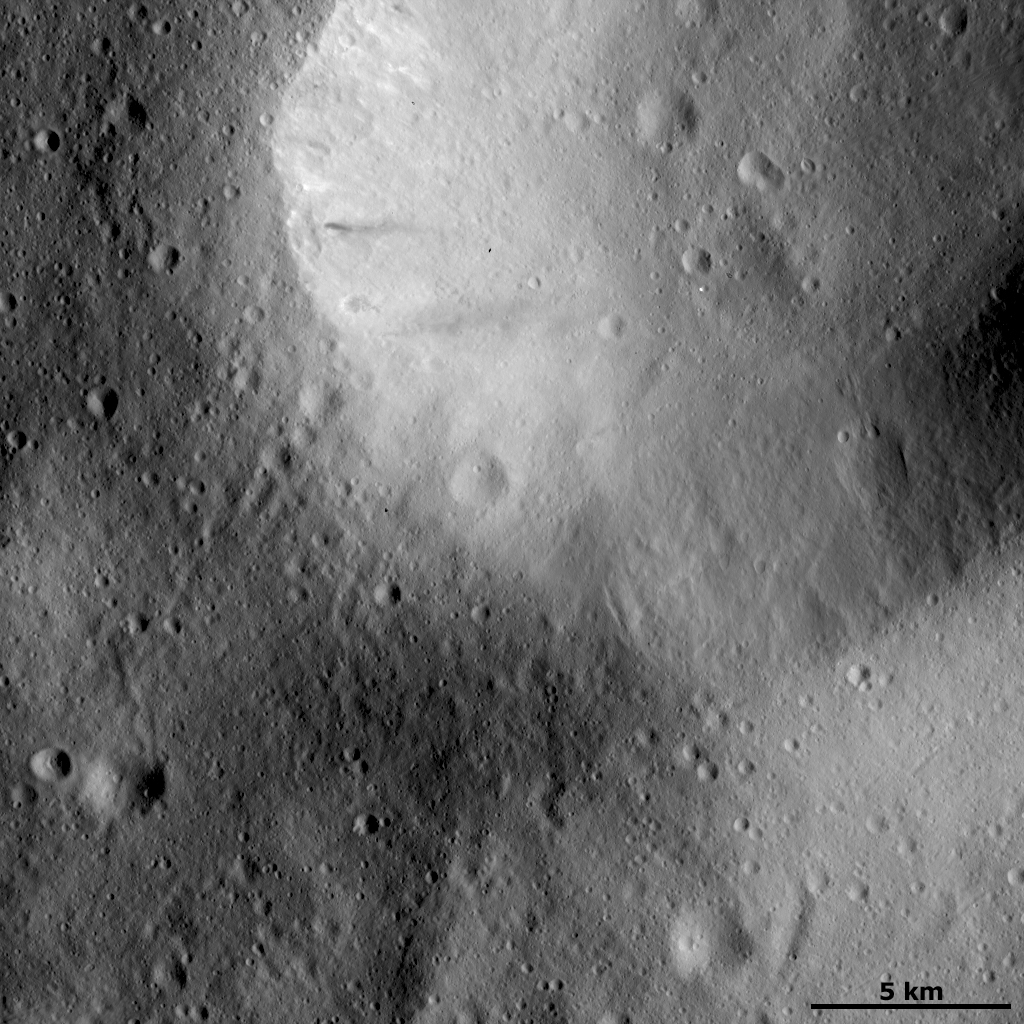

Impact Crater with Smoothed Rim

This Dawn FC (framing camera) image shows a large impact crater whose rim is rather smoothed and degraded. There are many smaller, younger craters surrounding and inside of this crater and these have sharper, fresher rims. Generally, the freshness or smoothness of the rim of a crater is an indication of whether it is younger or older. In the top of the image there is some bright and dark material slumping from the rim of this crater. There are also many grooves running diagonally across the landscape.

This image is located in Vesta’s Oppia quadrangle and the center of the image is 4.0 degrees south latitude, 358.6 degrees east longitude. NASA’s Dawn spacecraft obtained this image with its framing camera on Dec. 13, 2011. This image was taken through the camera’s clear filter. The distance to the surface of Vesta is 272 kilometers (163 miles) and the image has a resolution of about 25 meters (82 feet) per pixel. This image was acquired during the LAMO (low-altitude mapping orbit) phase of the mission.

The Dawn mission to Vesta and Ceres is managed by NASA’s Jet Propulsion Laboratory, a division of the California Institute of Technology in Pasadena, for NASA’s Science Mission Directorate, Washington D.C. UCLA is responsible for overall Dawn mission science. The Dawn framing cameras have been developed and built under the leadership of the Max Planck Institute for Solar System Research, Katlenburg-Lindau, Germany, with significant contributions by DLR German Aerospace Center, Institute of Planetary Research, Berlin, and in coordination with the Institute of Computer and Communication Network Engineering, Braunschweig. The Framing Camera project is funded by the Max Planck Society, DLR, and NASA/JPL.

Credit: NASA/JPL-Caltech/UCLA/MPS/DLR/IDA